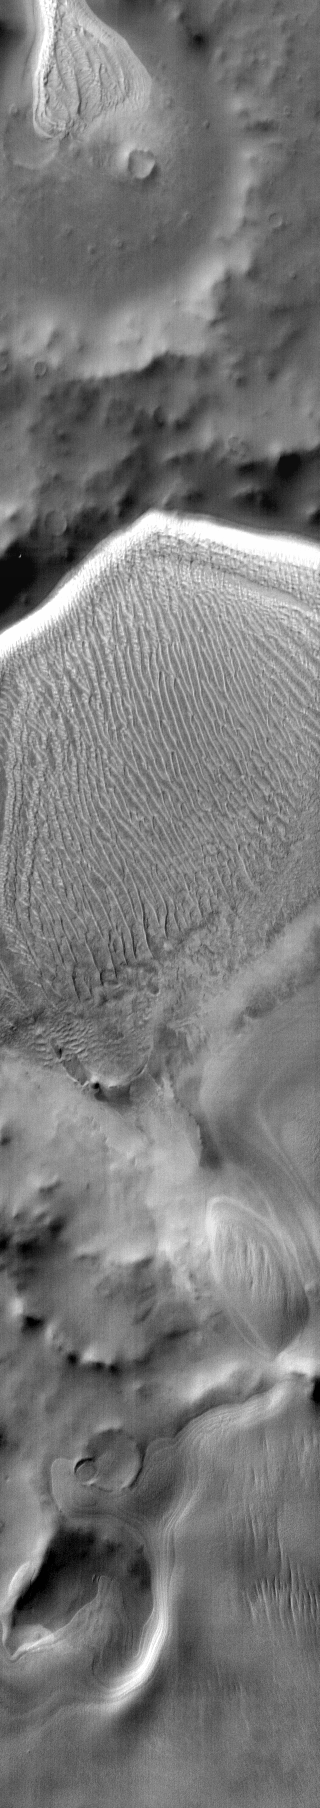

Richardson Crater

This daytime infrared image shows the majority of the sand sheet and dune forms within Richardson Crater.

Image information: IR instrument. Latitude -72.5N, Longitude 179.5E. 112 meter/pixel resolution.

Please see the THEMIS Data Citation Note for details on crediting THEMIS images.

Note: this THEMIS visual image has not been radiometrically nor geometrically calibrated for this preliminary release. An empirical correction has been performed to remove instrumental effects. A linear shift has been applied in the cross-track and down-track direction to approximate spacecraft and planetary motion. Fully calibrated and geometrically projected images will be released through the Planetary Data System in accordance with Project policies at a later time.

NASA’s Jet Propulsion Laboratory manages the 2001 Mars Odyssey mission for NASA’s Office of Space Science, Washington, D.C. The Thermal Emission Imaging System (THEMIS) was developed by Arizona State University, Tempe, in collaboration with Raytheon Santa Barbara Remote Sensing. The THEMIS investigation is led by Dr. Philip Christensen at Arizona State University. Lockheed Martin Astronautics, Denver, is the prime contractor for the Odyssey project, and developed and built the orbiter. Mission operations are conducted jointly from Lockheed Martin and from JPL, a division of the California Institute of Technology in Pasadena.

Credit: NASA/JPL/ASU